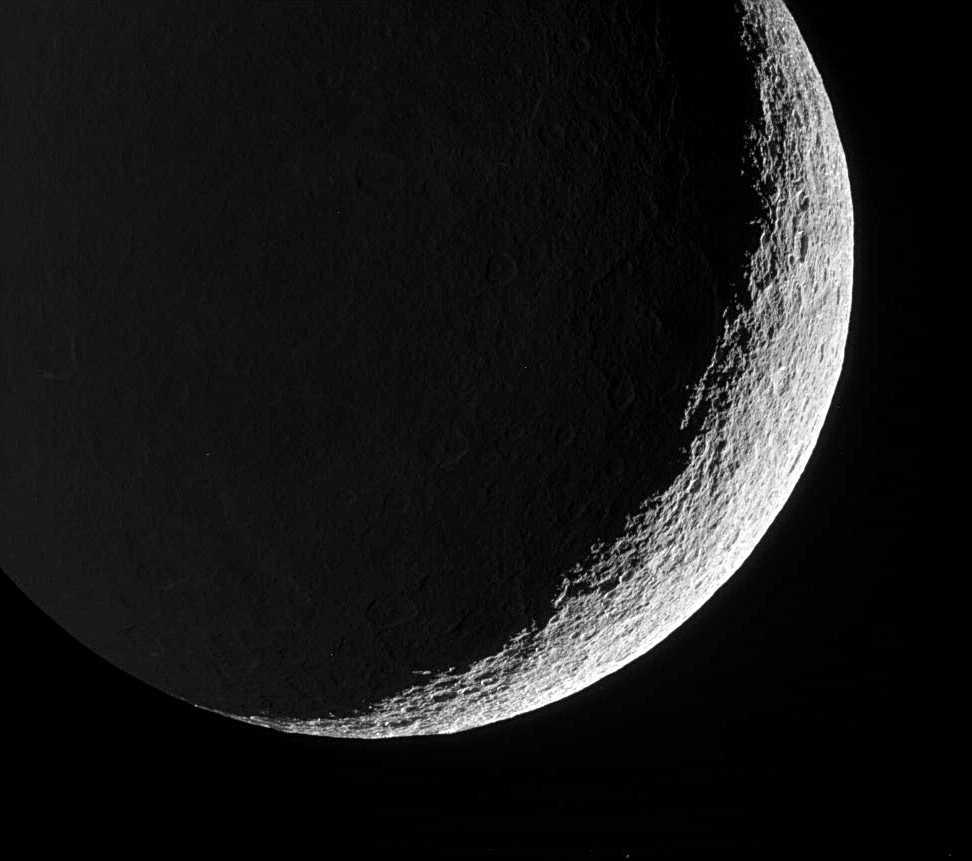

Ragged Crescent

Rhea’s devastated surface creates a jagged terminator as mountains and crater rims break-up the line between day and night. Terrain on Rhea’s night side is dimly lit by reflected light from Saturn.

The view looks toward the southern hemisphere on the moon’s trailing side. North on Rhea (1,528 kilometers, or 949 miles across) is up.

The image was taken in visible green light with the Cassini spacecraft narrow-angle camera on May 22, 2006 at a distance of approximately 263,000 kilometers (164,000 miles) from Rhea and at a Sun-Rhea-spacecraft, or phase, angle of 138 degrees. Image scale is 2 kilometers (about 1 mile) per pixel.

The Cassini-Huygens mission is a cooperative project of NASA, the European Space Agency and the Italian Space Agency. The Jet Propulsion Laboratory, a division of the California Institute of Technology in Pasadena, manages the mission for NASA’s Science Mission Directorate, Washington, D.C. The Cassini orbiter and its two onboard cameras were designed, developed and assembled at JPL. The imaging operations center is based at the Space Science Institute in Boulder, Colo.

Credit: NASA/JPL/Space Science Institute